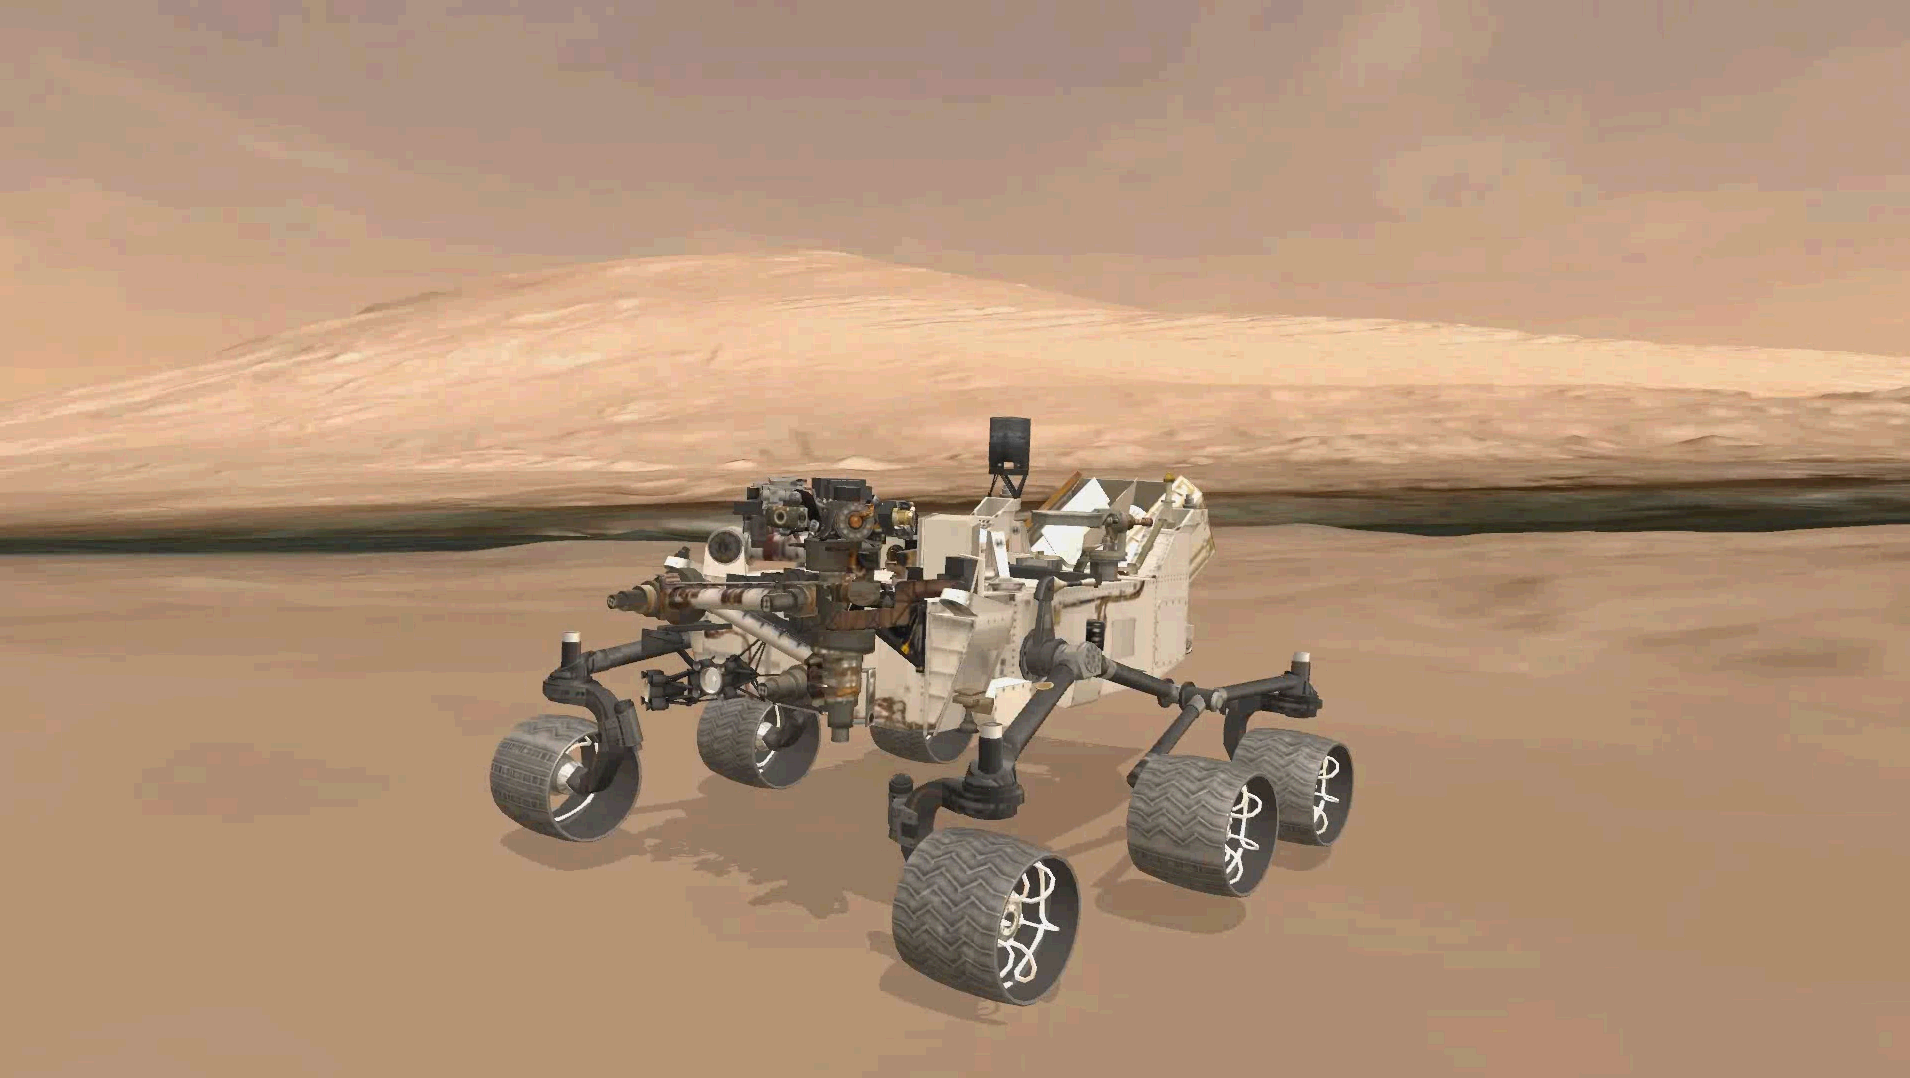

Explore Mars With Curiosity

This animation shows the approximate true position of NASA’s Curiosity rover on Mars. A 3-D virtual model of Curiosity is shown inside Gale Crater, near Mount Sharp, Curiosity’s ultimate destination.

Like any wise hiker heading out on a trip, Curiosity will do a self-check to make sure her tools are working before she makes her way to the foot of Mount Sharp.

This animation is derived from a virtual rover experience where the public can be an explorer and follow in Curiosity’s journey day by day. Using the Unity game engine plug-in, the public can see what Curiosity is up to and follow in her footsteps as she explores.

Credit: NASA/JPL-Caltech